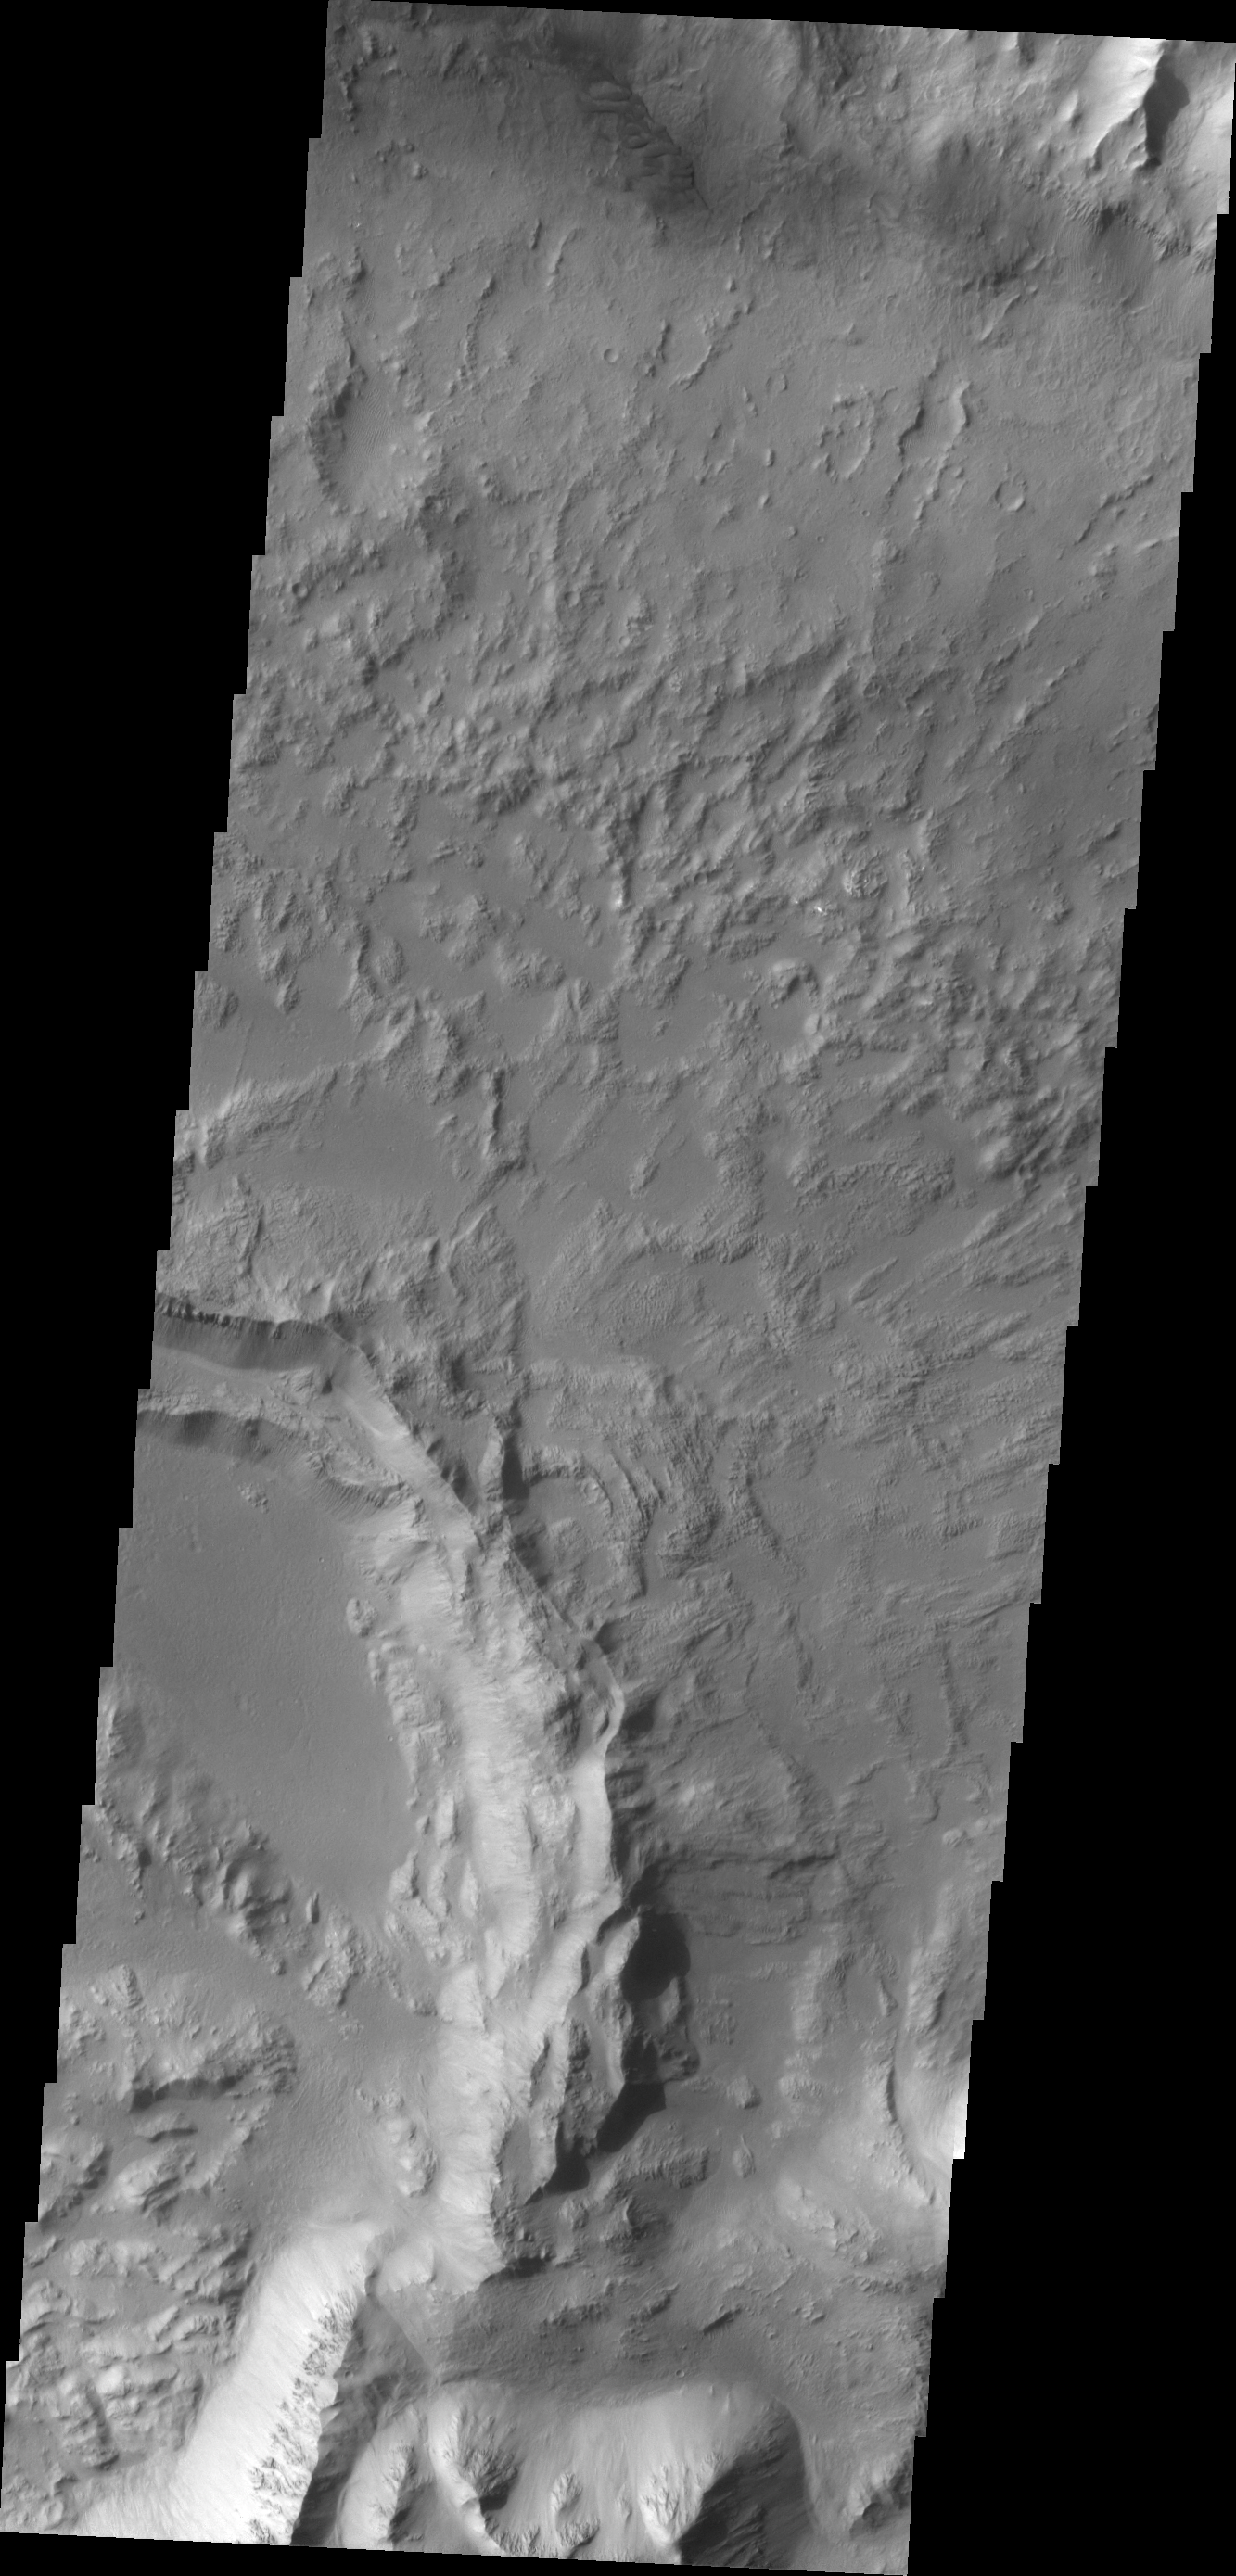

Coprates Crater

Impact craters can be created anywhere on the surface of Mars at any time. This crater is located on the floor of Coprates Chasma.

Credit: NASA/JPL/ASU